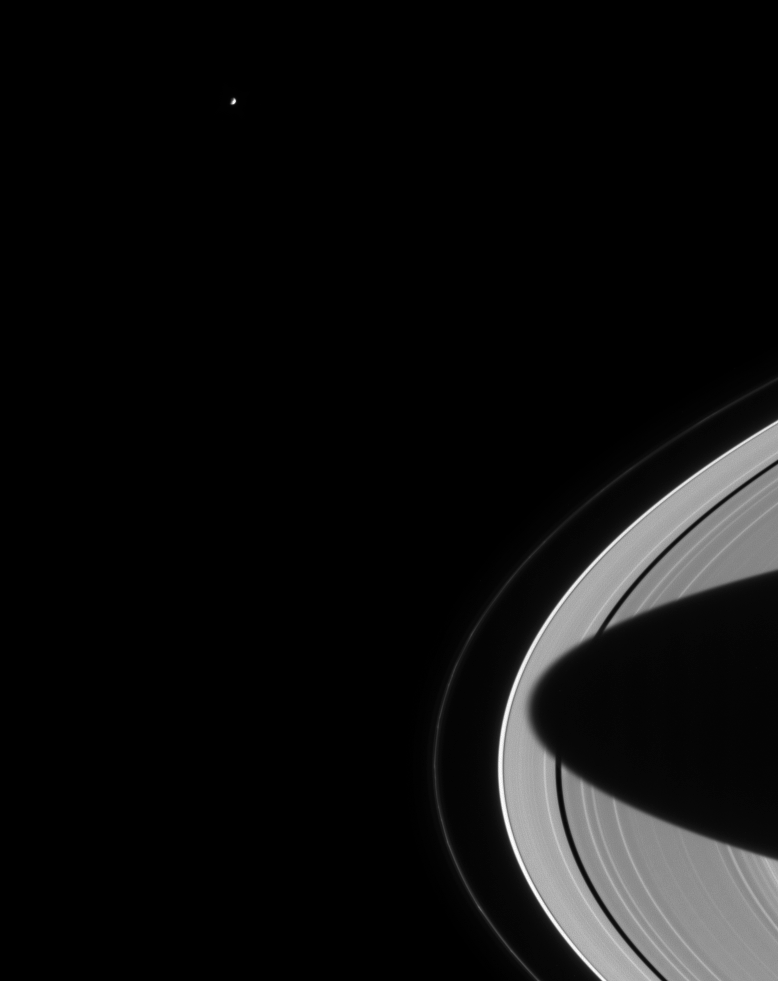

Mimas Looks On

Lonely Mimas swings around Saturn, seeming to gaze down at the planet’s splendid rings. The outermost, narrow F ring is visible here and exhibits some clumpy structure near the bottom of the frame. The shadow of Saturn’s southern hemisphere stretches almost entirely across the rings. Mimas is 398 kilometers (247 miles) wide.

The image was taken with the Cassini spacecraft narrow angle camera on August 15, 2004, at a distance of 8.8 million kilometers (5.5 million miles) from Saturn, through a filter sensitive to visible red light. The image scale is 53 kilometers (33 miles) per pixel. Contrast was slightly enhanced to aid visibility.almost entirely across the rings. Mimas is 398 kilometers (247 miles) wide.

The Cassini-Huygens mission is a cooperative project of NASA, the European Space Agency and the Italian Space Agency. The Jet Propulsion Laboratory, a division of the California Institute of Technology in Pasadena, manages the Cassini-Huygens mission for NASA’s Office of Space Science, Washington, D.C. The Cassini orbiter and its two onboard cameras, were designed, developed and assembled at JPL. The imaging team is based at the Space Science Institute, Boulder, Colo.

Credit: NASA/JPL/Space Science Institute